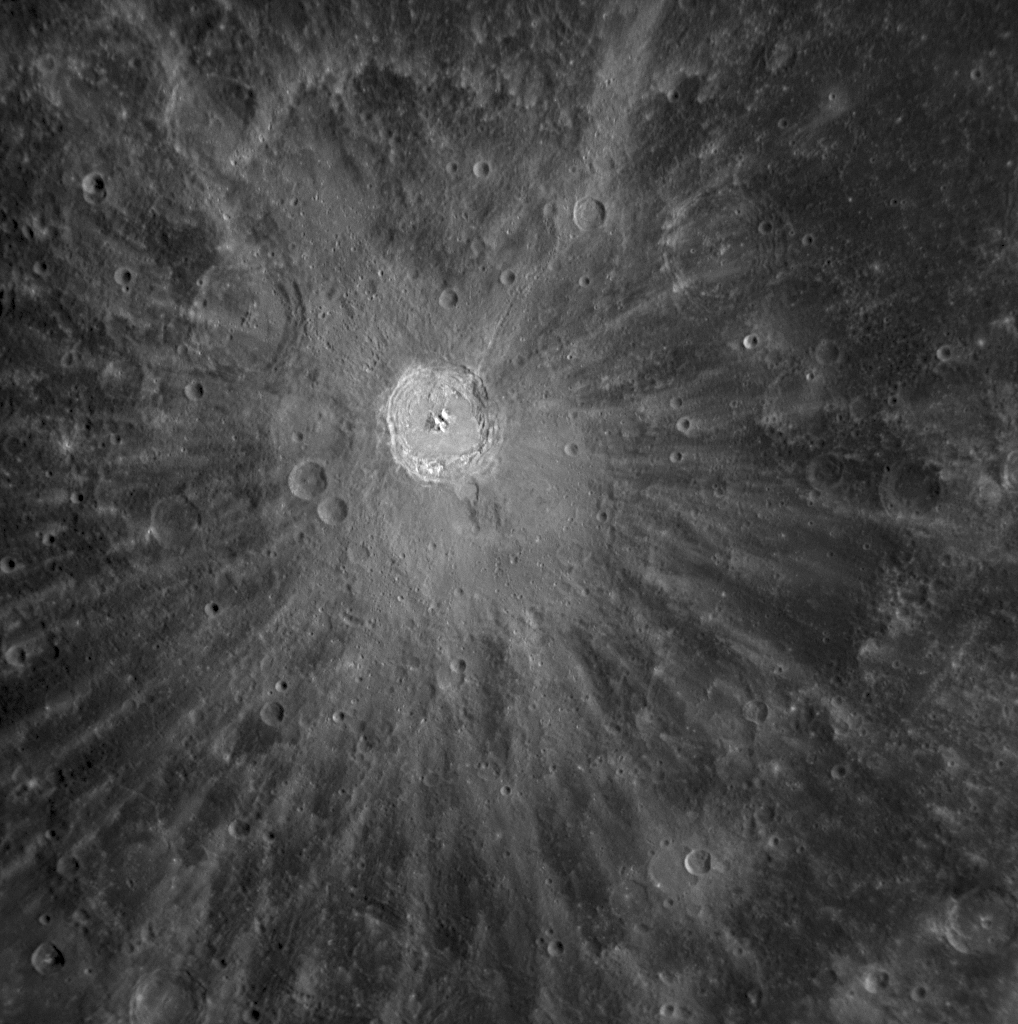

Bright Ejecta Rays of Kuiper

During Monday’s flyby of Mercury, MESSENGER’s NAC captured a new view of the bright, radial ejecta rays of Kuiper crater that were previously imaged by Mariner 10 at a lower Sun angle. Kuiper crater is named for Gerard Kuiper, a Dutch-American astronomer who was also a member of the Mariner 10 team. Bright ejecta rays such as these are produced as impacts excavate and eject relatively unweathered subsurface material. The ejecta rays of Kuiper and other large craters are observed to extend for hundreds of kilometers across the cratered terrain of Mercury, as seen on the full planet image from MESSENGER’s Wide Angle Camera (WAC) released previously (PIA11245).

Date Acquired: October 6, 2008
Image Mission Elapsed Time (MET): 131774036
Instrument: Narrow Angle Camera (NAC) of the Mercury Dual Imaging System (MDIS)
Resolution: 530 meters/pixel (0.33 miles/pixel)
Scale: Kuiper crater is 62 kilometers in diameter (39 miles)
Spacecraft Altitude: 21,000 kilometers (13,000 miles)

These images are from MESSENGER, a NASA Discovery mission to conduct the first orbital study of the innermost planet, Mercury. For information regarding the use of images, see the MESSENGER image use policy.

Credit: NASA/Johns Hopkins University Applied Physics Laboratory/Carnegie Institution of Washington